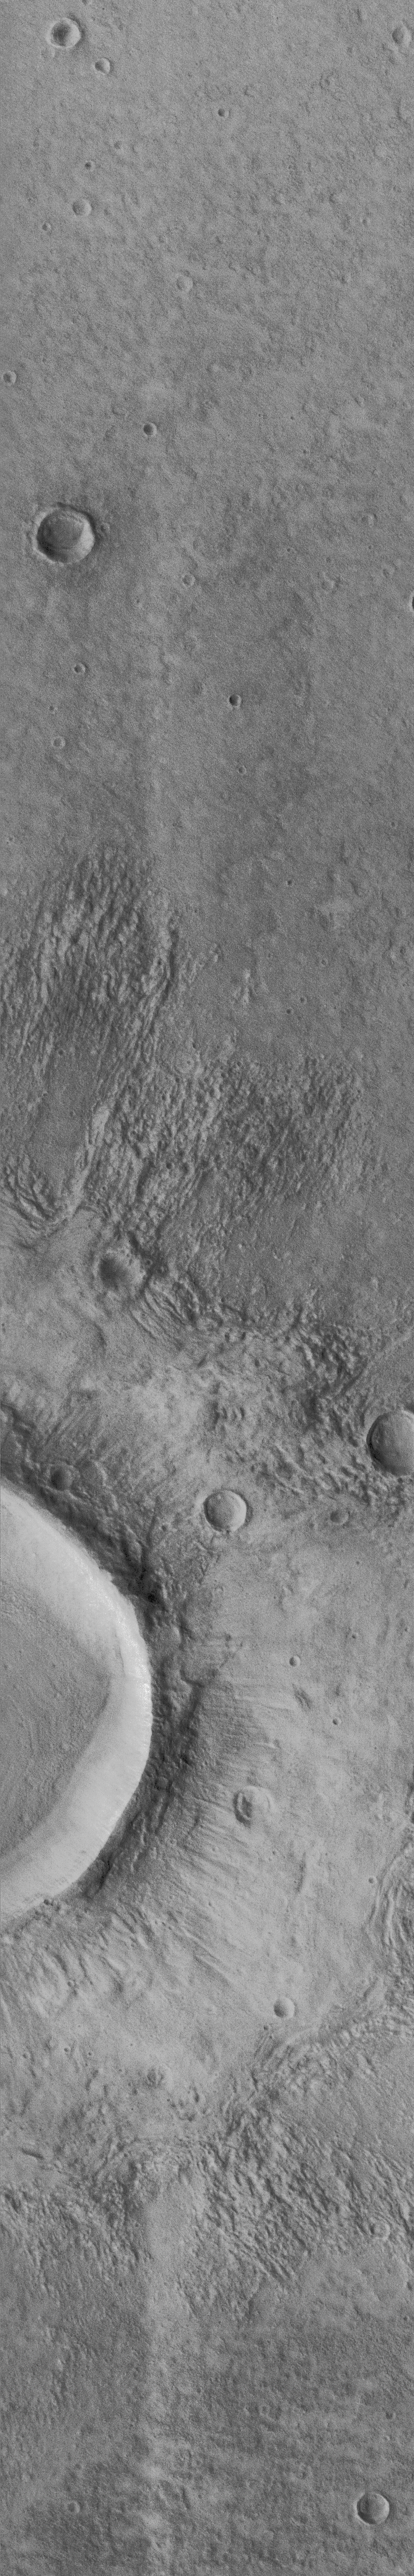

Flow-ejecta Crater in Icaria Planum – High Resolution Image

The Mars Global Surveyor Orbiter Camera (MOC) acquired this high resolution image of a flow ejecta crater on November 19, 1997, at 8:26 PM PST, about 18 minutes after the start the 45th orbit of Mars. The area shown is roughly 6.5 by 40.2 kilometers (4 by 25 miles), and is located near 40 degrees South latitude, 120 degrees West longitude. Features as small as 15-18 m (50-60 feet) across are visible in the picture.

Flow ejecta craters are so named because the material blasted out of the crater during the impact process appears to have flowed across the surface of Mars. First seen in Mariner 9 images in 1973, and described in detail using Viking Orbiter images acquired in 1976-78, flow-ejecta craters are considered by many scientists to be evidence that liquid water could be found in the near-subsurface at the time the craters formed. This image, a factor of two better than any previous view of such features (and a factor of 33 better than the best Viking frame of the specific crater, 056A61), shows two smaller, pre-existing craters and the interaction of the flowing ejecta with these craters. The uppermost small crater has been over-topped and partly buried by the flow, while the flow has been diverted around the lower crater. Ridges formed where the flow “stacked up” behind obstacles, or came to rest.

Malin Space Science Systems (MSSS) and the California Institute of Technology built the MOC using spare hardware from the Mars Observer mission. MSSS operates the camera from its facilities in San Diego, CA. The Jet Propulsion Laboratory’s Mars Surveyor Operations Project operates the Mars Global Surveyor spacecraft with its industrial partner, Lockheed Martin Astronautics, from facilities in Pasadena, CA and Denver, CO.

Credit: NASA/JPL/Malin Space Science Systems